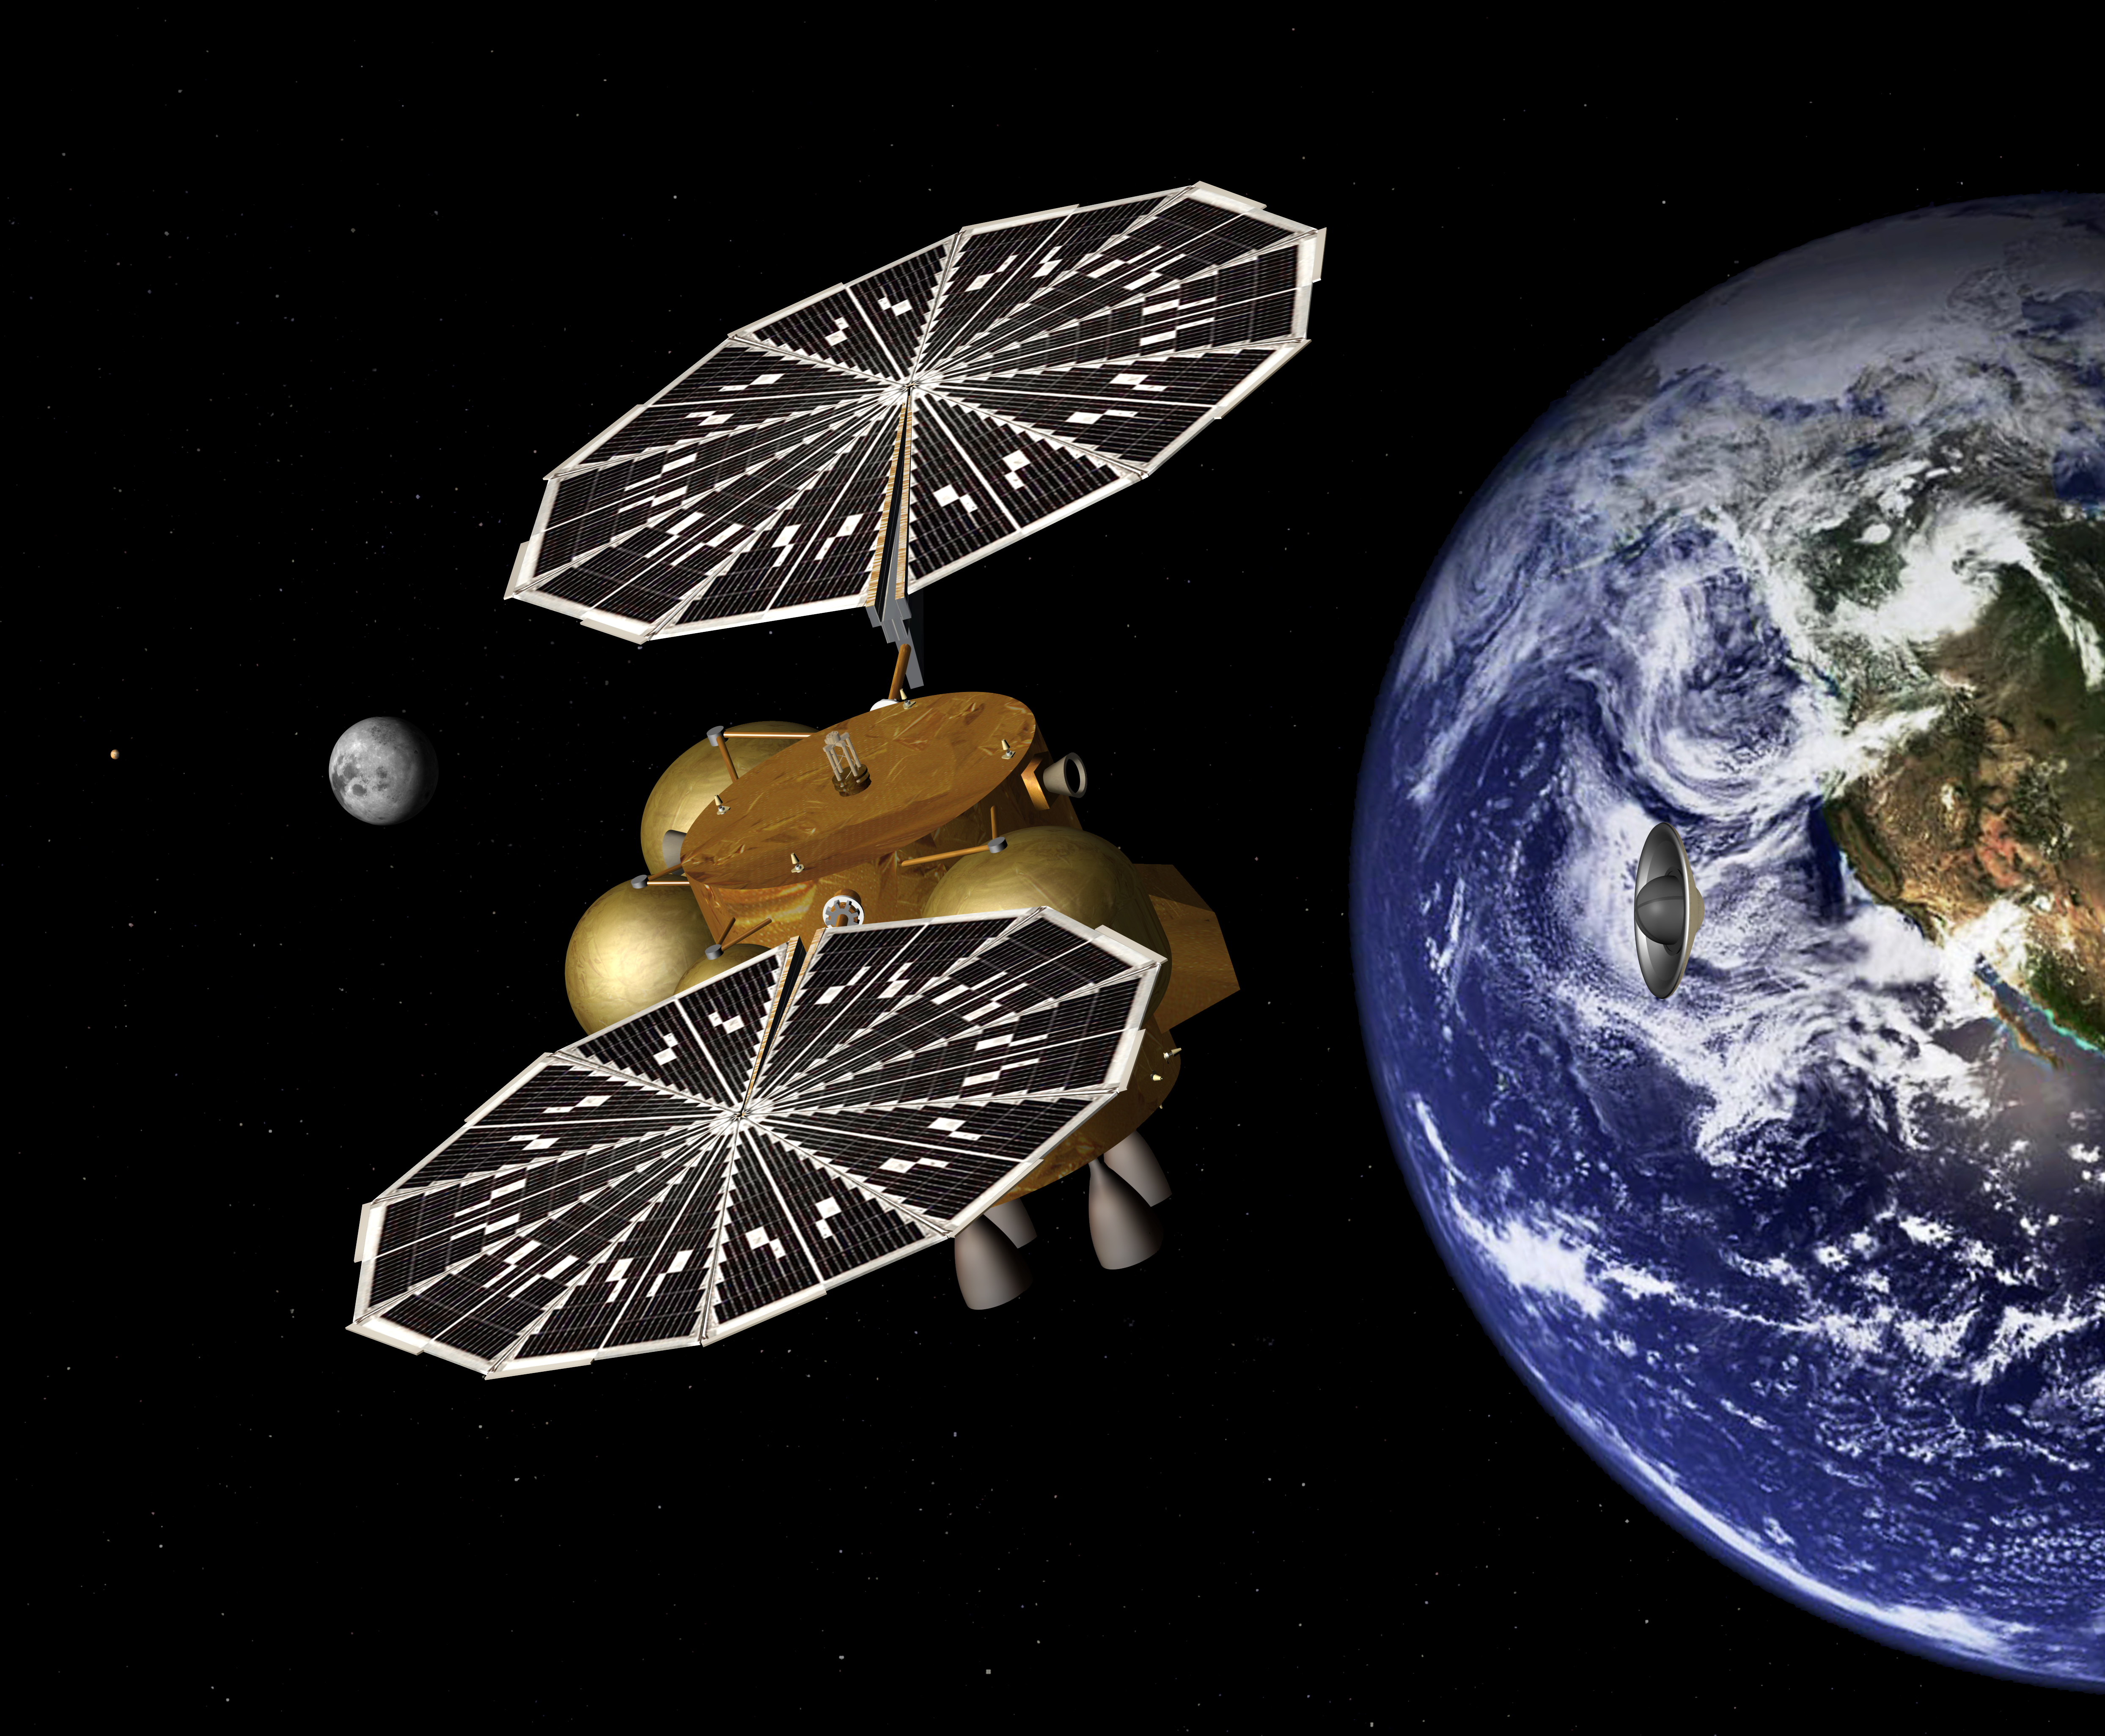

Special Delivery from Mars to Earth (Artist’s Concept)

This artist’s concept of a proposed Mars sample return mission portrays the separation of an Earth entry vehicle, bearing a container of Martian rock samples, from the main spacecraft that would have carried it from Martian orbit nearly to Earth.

NASA and the European Space Agency are collaborating on proposals for a mission to gather samples of Martian rocks and bring them to Earth after 2020. This illustration depicts preliminary concepts, not finished design.

Credit: NASA/JPL-Caltech